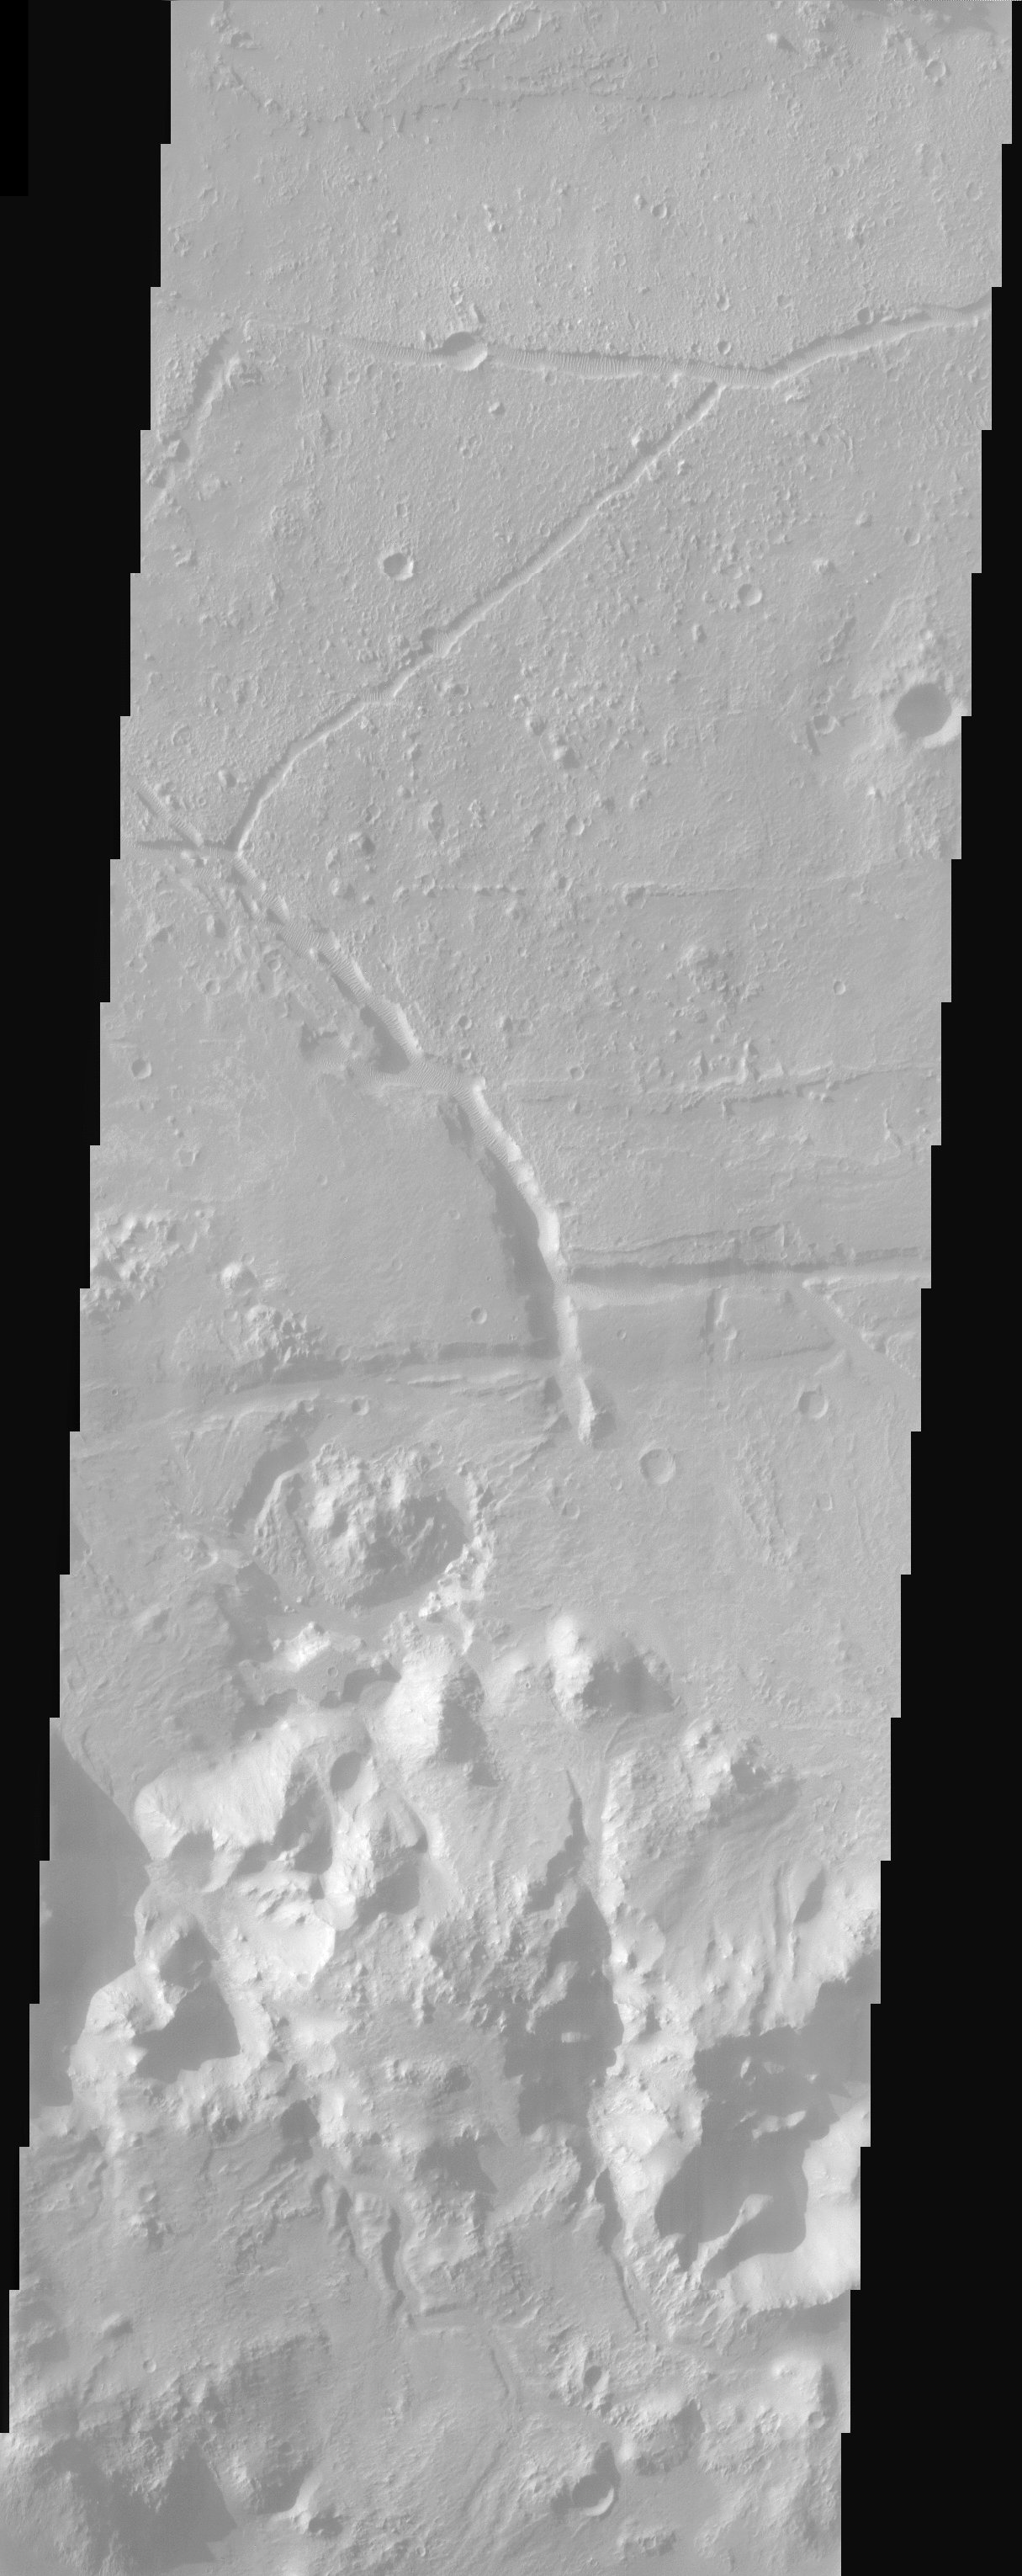

Holden Crater

Ripple bedforms fill large fractures near the southern rim of Holden Crater.

Note: this THEMIS visual image has not been radiometrically nor geometrically calibrated for this preliminary release. An empirical correction has been performed to remove instrumental effects. A linear shift has been applied in the cross-track and down-track direction to approximate spacecraft and planetary motion. Fully calibrated and geometrically projected images will be released through the Planetary Data System in accordance with Project policies at a later time.

NASA’s Jet Propulsion Laboratory manages the 2001 Mars Odyssey mission for NASA’s Office of Space Science, Washington, D.C. The Thermal Emission Imaging System (THEMIS) was developed by Arizona State University, Tempe, in collaboration with Raytheon Santa Barbara Remote Sensing. The THEMIS investigation is led by Dr. Philip Christensen at Arizona State University. Lockheed Martin Astronautics, Denver, is the prime contractor for the Odyssey project, and developed and built the orbiter. Mission operations are conducted jointly from Lockheed Martin and from JPL, a division of the California Institute of Technology in Pasadena.

Credit: NASA/JPL/Arizona State University